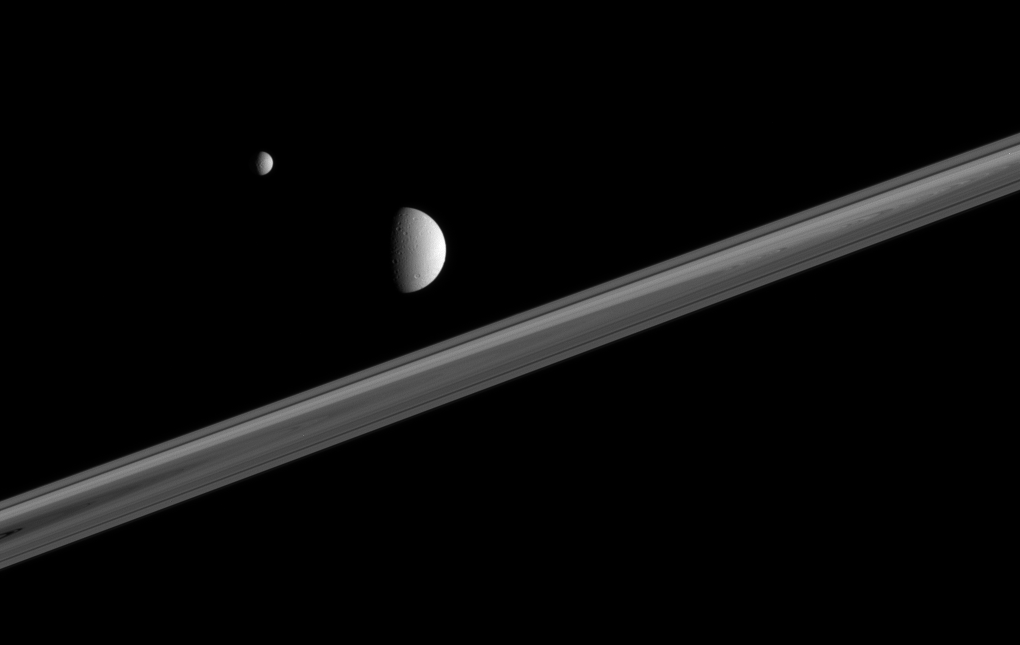

Moons in Perspective

Two of Saturn’s battered, icy companions hover here, above the ringplane.

To get a sense of the three-dimensional nature of the scene, note that the wide band of visible rings is in between the two moons in this view from the Cassini spacecraft. Mimas (397 kilometers, or 247 miles across, at left) is outside the far side of the rings. Dione (1,126 kilometers, or 700 miles across) is outside the rings and closest to Cassini.

The view is from just beneath the ringplane.

The image was taken in visible light with the Cassini spacecraft narrow-angle camera on Dec. 18, 2005, at a distance of approximately 2.2 million kilometers (1.4 million miles) from Dione and 2.7 million kilometers (1.7 million miles) from Mimas. The image scale is 13 kilometers (8 miles) per pixel on Dione and 16 kilometers (10 miles) per pixel on Mimas.

The Cassini-Huygens mission is a cooperative project of NASA, the European Space Agency and the Italian Space Agency. The Jet Propulsion Laboratory, a division of the California Institute of Technology in Pasadena, manages the mission for NASA’s Science Mission Directorate, Washington, D.C. The Cassini orbiter and its two onboard cameras were designed, developed and assembled at JPL. The imaging operations center is based at the Space Science Institute in Boulder, Colo.

Credit: NASA/JPL/Space Science Institute